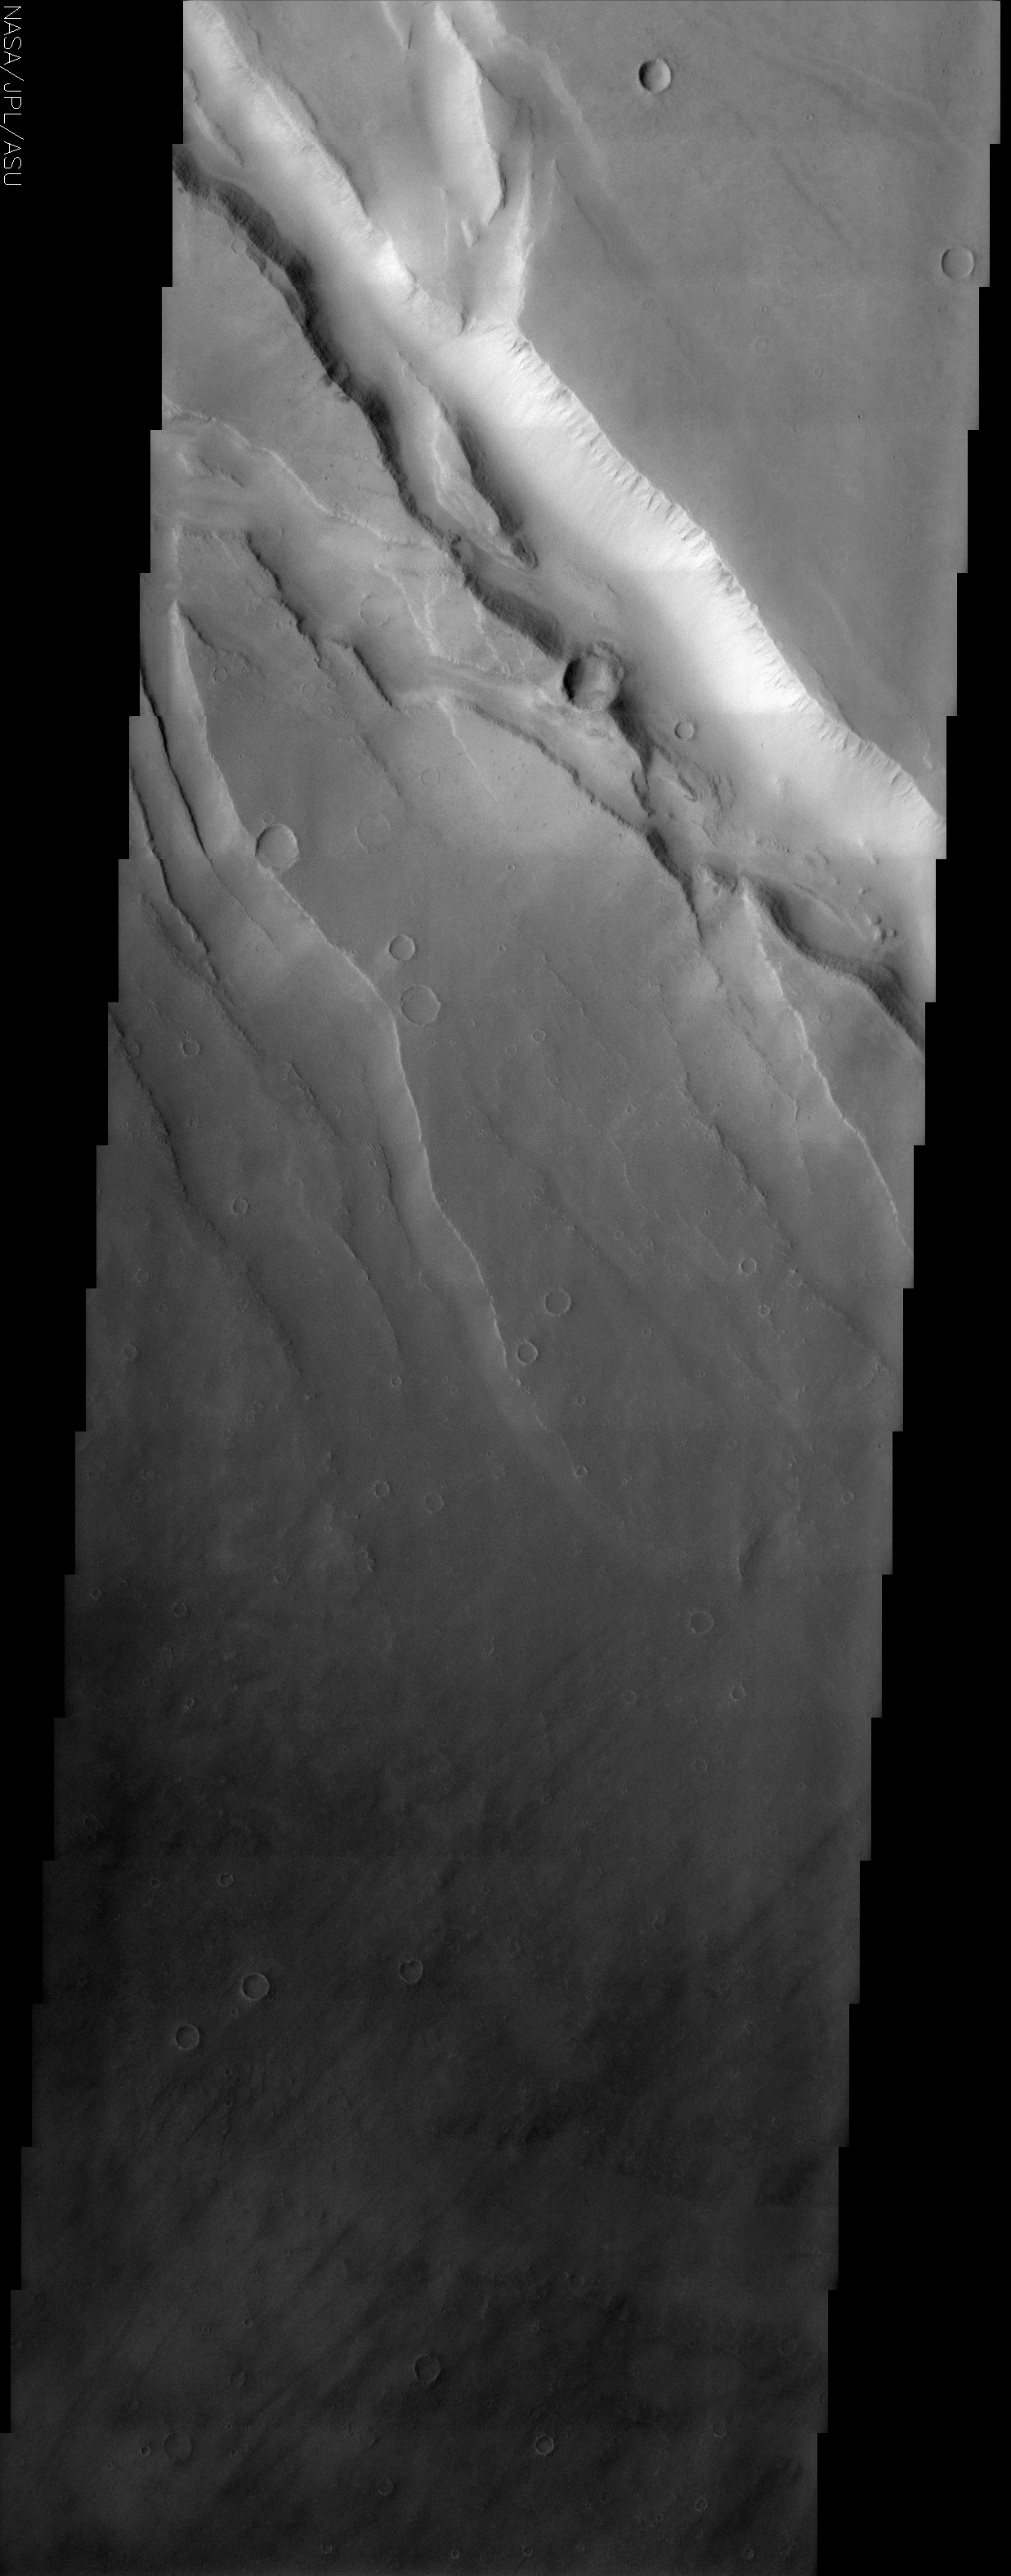

Crustal Fractures of Ophir Planum

(Released 29 April 2002)
The Science
This THEMIS image covers a tract of plateau territory called Ophir Planum. The most obvious features in this scene are the fractures (ranging from 1 to 5 km wide) running from the upper left to lower right. Localized rifting and deep-seated tension fracturing of the crust probably formed these cracks. The wall rock displayed in the upper part of the cliffs appears to be layered. The southwest-facing wall of the largest and uppermost fracture has classic spur and gully topography. This type of topography is created by differing amounts of erosion. Also seen in this image are some scattered impact craters and some dark wind streaks in the lower right. The Ophir Planum plateau separates two separate smaller canyon systems, not visible in this image, (Candor Chasma to the north and Melas Chasma to the south) in the Valles Marineris canyon complex. The whole Valles Marineris canyon system extends some 4,000 km across the equatorial realms of Mars. For comparison, this would stretch from New York City to San Francisco.

The Story
Plateaus and spurs might make you think of cowboys on the open plain.

“Spurs” in this context, however, are simply ridges that can be seen on the side of the southwest-facing wall of the large fracture that splits the terrain. Gullies stretch down this slope as well. Both of these features are caused by erosion, which is a mild force of change compared to whatever tension cracked the crust and ripped apart the land. The wall rock displayed in the upper part of the cliffs appears to be layered, suggesting that different kinds of rocks and minerals can be found in each banded zone.

The Ophir Planum plateau separates two separate canyon systems in the Valles Marineris complex, the largest canyon in the solar system. If Valles Marineris were on Earth, it would stretch from New York City all the way to San Francisco. That will give you some idea of the geological forces that have acted upon the planet over time.

Look for scattered impact craters and some dark wind streaks in the deep dark terrain (lower right) as well.

Credit: NASA/JPL/Arizona State University